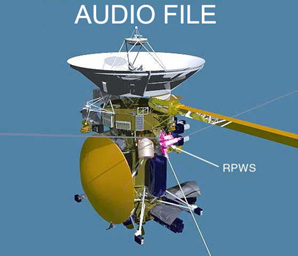

Lightning Strikes at Saturn

Audio File

NASA’s Cassini spacecraft captured these sounds of lightning strikes at Saturn on March 15, 2011, during the largest and most intense storm observed up-close at Saturn. Lightning at Saturn creates phenomena known as Saturn electrostatic discharges, which are like the static that Earth lightning creates on an AM radio. The amplitude and duration of the Saturn lightning radio signals were used to create the audio signals heard here.

Cassini’s radio and plasma wave instrument first detected this storm on Dec. 5, 2010, through these Saturn electrostatic discharges. The storm is still raging. At its most active, lightning flashes occurred at a rate of more than 10 per second. This was so frequent, in fact, that Cassini could no longer resolve individual strokes. On March 15, when these data were collected, the strike intensity was slightly lower and easier to resolve.

This 11-second clip covers data obtained over a period of 57 seconds.

This lightning storm is also remarkable in that it is the first Cassini has observed in Saturn’s northern hemisphere, suggesting that these storms break out when spring and summer come to a particular hemisphere. Spring began in the northern hemisphere in August 2009, when the sun moved from shining over the southern hemisphere to the northern one.

The Cassini-Huygens mission is a cooperative project of NASA, the European Space Agency and the Italian Space Agency (ASI). NASA’s Jet Propulsion Laboratory in Pasadena, Calif., manages the mission for NASA’s Science Mission Directorate at the agency’s headquarters in Washington. The Cassini orbiter was designed, developed and assembled at JPL. The radio and plasma wave science team is based at the University of Iowa, Iowa City.

JPL is a division of the California Institute of Technology in Pasadena.

Credit: NASA/JPL-Caltech/University of Iowa